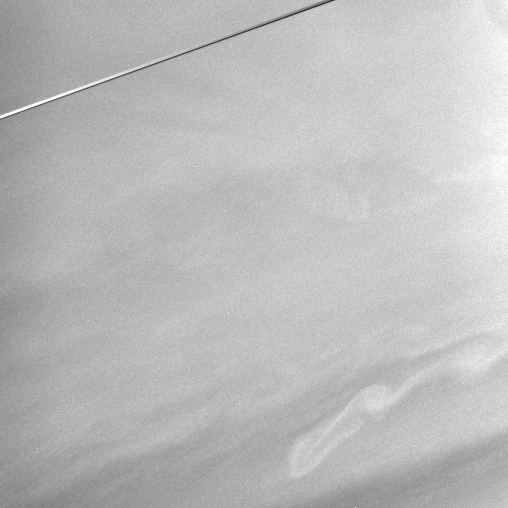

Watching Saturn’s Winds

Subtle features in Saturn’s equatorial region and the nearly edge-on rings are captured in this view. Images like this will be carefully studied to see if changes in wind speed recorded in Hubble Space Telescope images are continuing, or whether the winds have reverted to their high-speed configuration measured by Voyager in 1981.

The image was taken with the Cassini spacecraft narrow-angle camera on Dec. 6, 2005 using a filter sensitive to wavelengths of infrared light centered at 727 nanometers and at a distance of approximately 3 million kilometers (1.9 million miles) from Saturn. The image scale is 35 kilometers (22 miles) per pixel.

The Cassini-Huygens mission is a cooperative project of NASA, the European Space Agency and the Italian Space Agency. The Jet Propulsion Laboratory, a division of the California Institute of Technology in Pasadena, manages the mission for NASA’s Science Mission Directorate, Washington, D.C. The Cassini orbiter and its two onboard cameras were designed, developed and assembled at JPL. The imaging operations center is based at the Space Science Institute in Boulder, Colo.

Credit: NASA/JPL/Space Science Institute